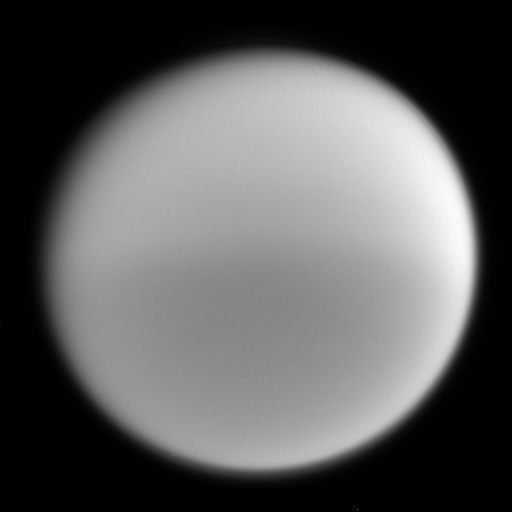

Seasonal Differences

Cassini’s finely tuned vision reveals seasonal differences in the global haze that envelopes Titan in this narrow angle camera image taken on Oct. 24, 2004. The picture was taken through a filter sensitive to strong absorption by methane gas (wavelengths centered at 889 nanometers). Here, the northern hemisphere of Titan is notably brighter than the southern hemisphere, because there is more haze in the north. The presence of haze in the northern hemisphere was also observed in images returned by NASA’s Voyager spacecraft in 1981. The haze distribution was reversed, north to south, in observations taken by NASA’s Hubble Space Telescope from 1994 to 2000.

The image was taken from a distance of 1.08 million kilometers (675,000 miles) from Titan. The image scale is 6.52 kilometers (4.05 miles) per pixel.

The Cassini-Huygens mission is a cooperative project of NASA, the European Space Agency and the Italian Space Agency. The Jet Propulsion Laboratory, a division of the California Institute of Technology in Pasadena, manages the Cassini-Huygens mission for NASA’s Office of Space Science, Washington, D.C. The Cassini orbiter and its two onboard cameras, were designed, developed and assembled at JPL. The imaging team is based at the Space Science Institute, Boulder, Colo.

Credit: NASA/JPL/Space Science Institute